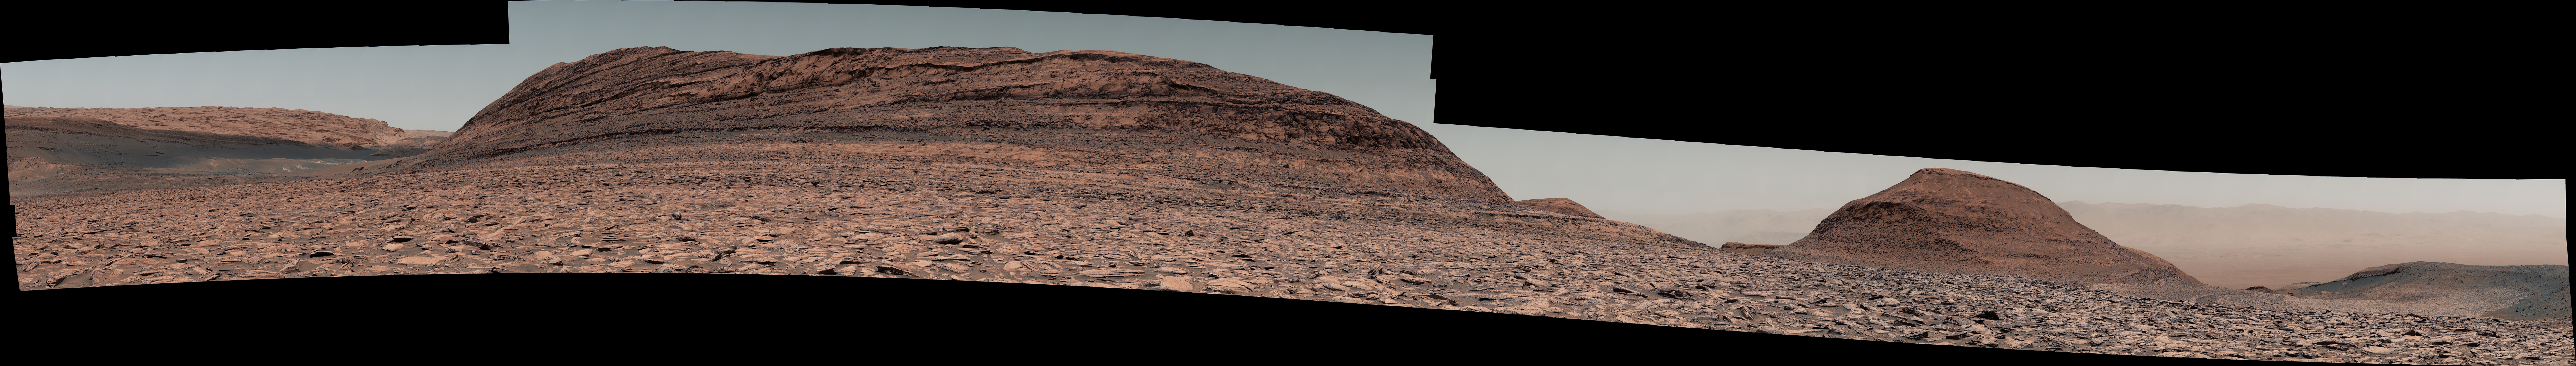

Curiosity Surveys ‘Texoli’

Maximum resolution image, 55403 x 7874 pixels (.png, 554 MB)

NASA’s Curiosity Mars rover used its right Mast Camera, or Mastcam, to capture this panorama on Nov. 26, 2024, the 4,375th Martian day, or sol, of the mission. Made from 251 individual images containing 393 million pixels, the panorama’s color has been adjusted to match lighting conditions as the human eye would see them on Earth. This is one of the largest high-resolution panoramas Curiosity has taken during its mission.

Curiosity is making its way up the foothills of Mount Sharp, a 3-mile-tall (5-kilometer-tall) mountain found within Mars’ Gale Crater. Dominating the scene in this image is a butte on Mount Sharp nicknamed “Texoli,” which has many stratigraphic layers that scientists can study to learn more about the formation of this region of Mars. Texoli stands about 525 feet (160 meters) tall.

To the right of Texoli is another butte nicknamed “Wilkerson,” which is 262 feet (80 meters) tall. Curiosity will travel between the two buttes as it drives away from Gediz Vallis channel, which it has been investigating for the past year, and from Gediz Vallis (Gediz valley) itself, where it’s been for four years.

On the horizon beyond Texoli on the left side of the image is the Yardang Unit – a higher-elevation geologic region that Curiosity’s scientists hope to visit in the years to come. On the horizon on the right side of the image, beyond Wilkerson, is the floor of Gale Crater and, visible through a dusty haze, the crater’s distant northern rim.

Curiosity was built by NASA’s Jet Propulsion Laboratory, which is managed by Caltech in Pasadena, California. JPL leads the mission on behalf of NASA’s Science Mission Directorate in Washington. Malin Space Science Systems in San Diego built and operates Mastcam.

Credit: NASA/JPL-Caltech/MSSS